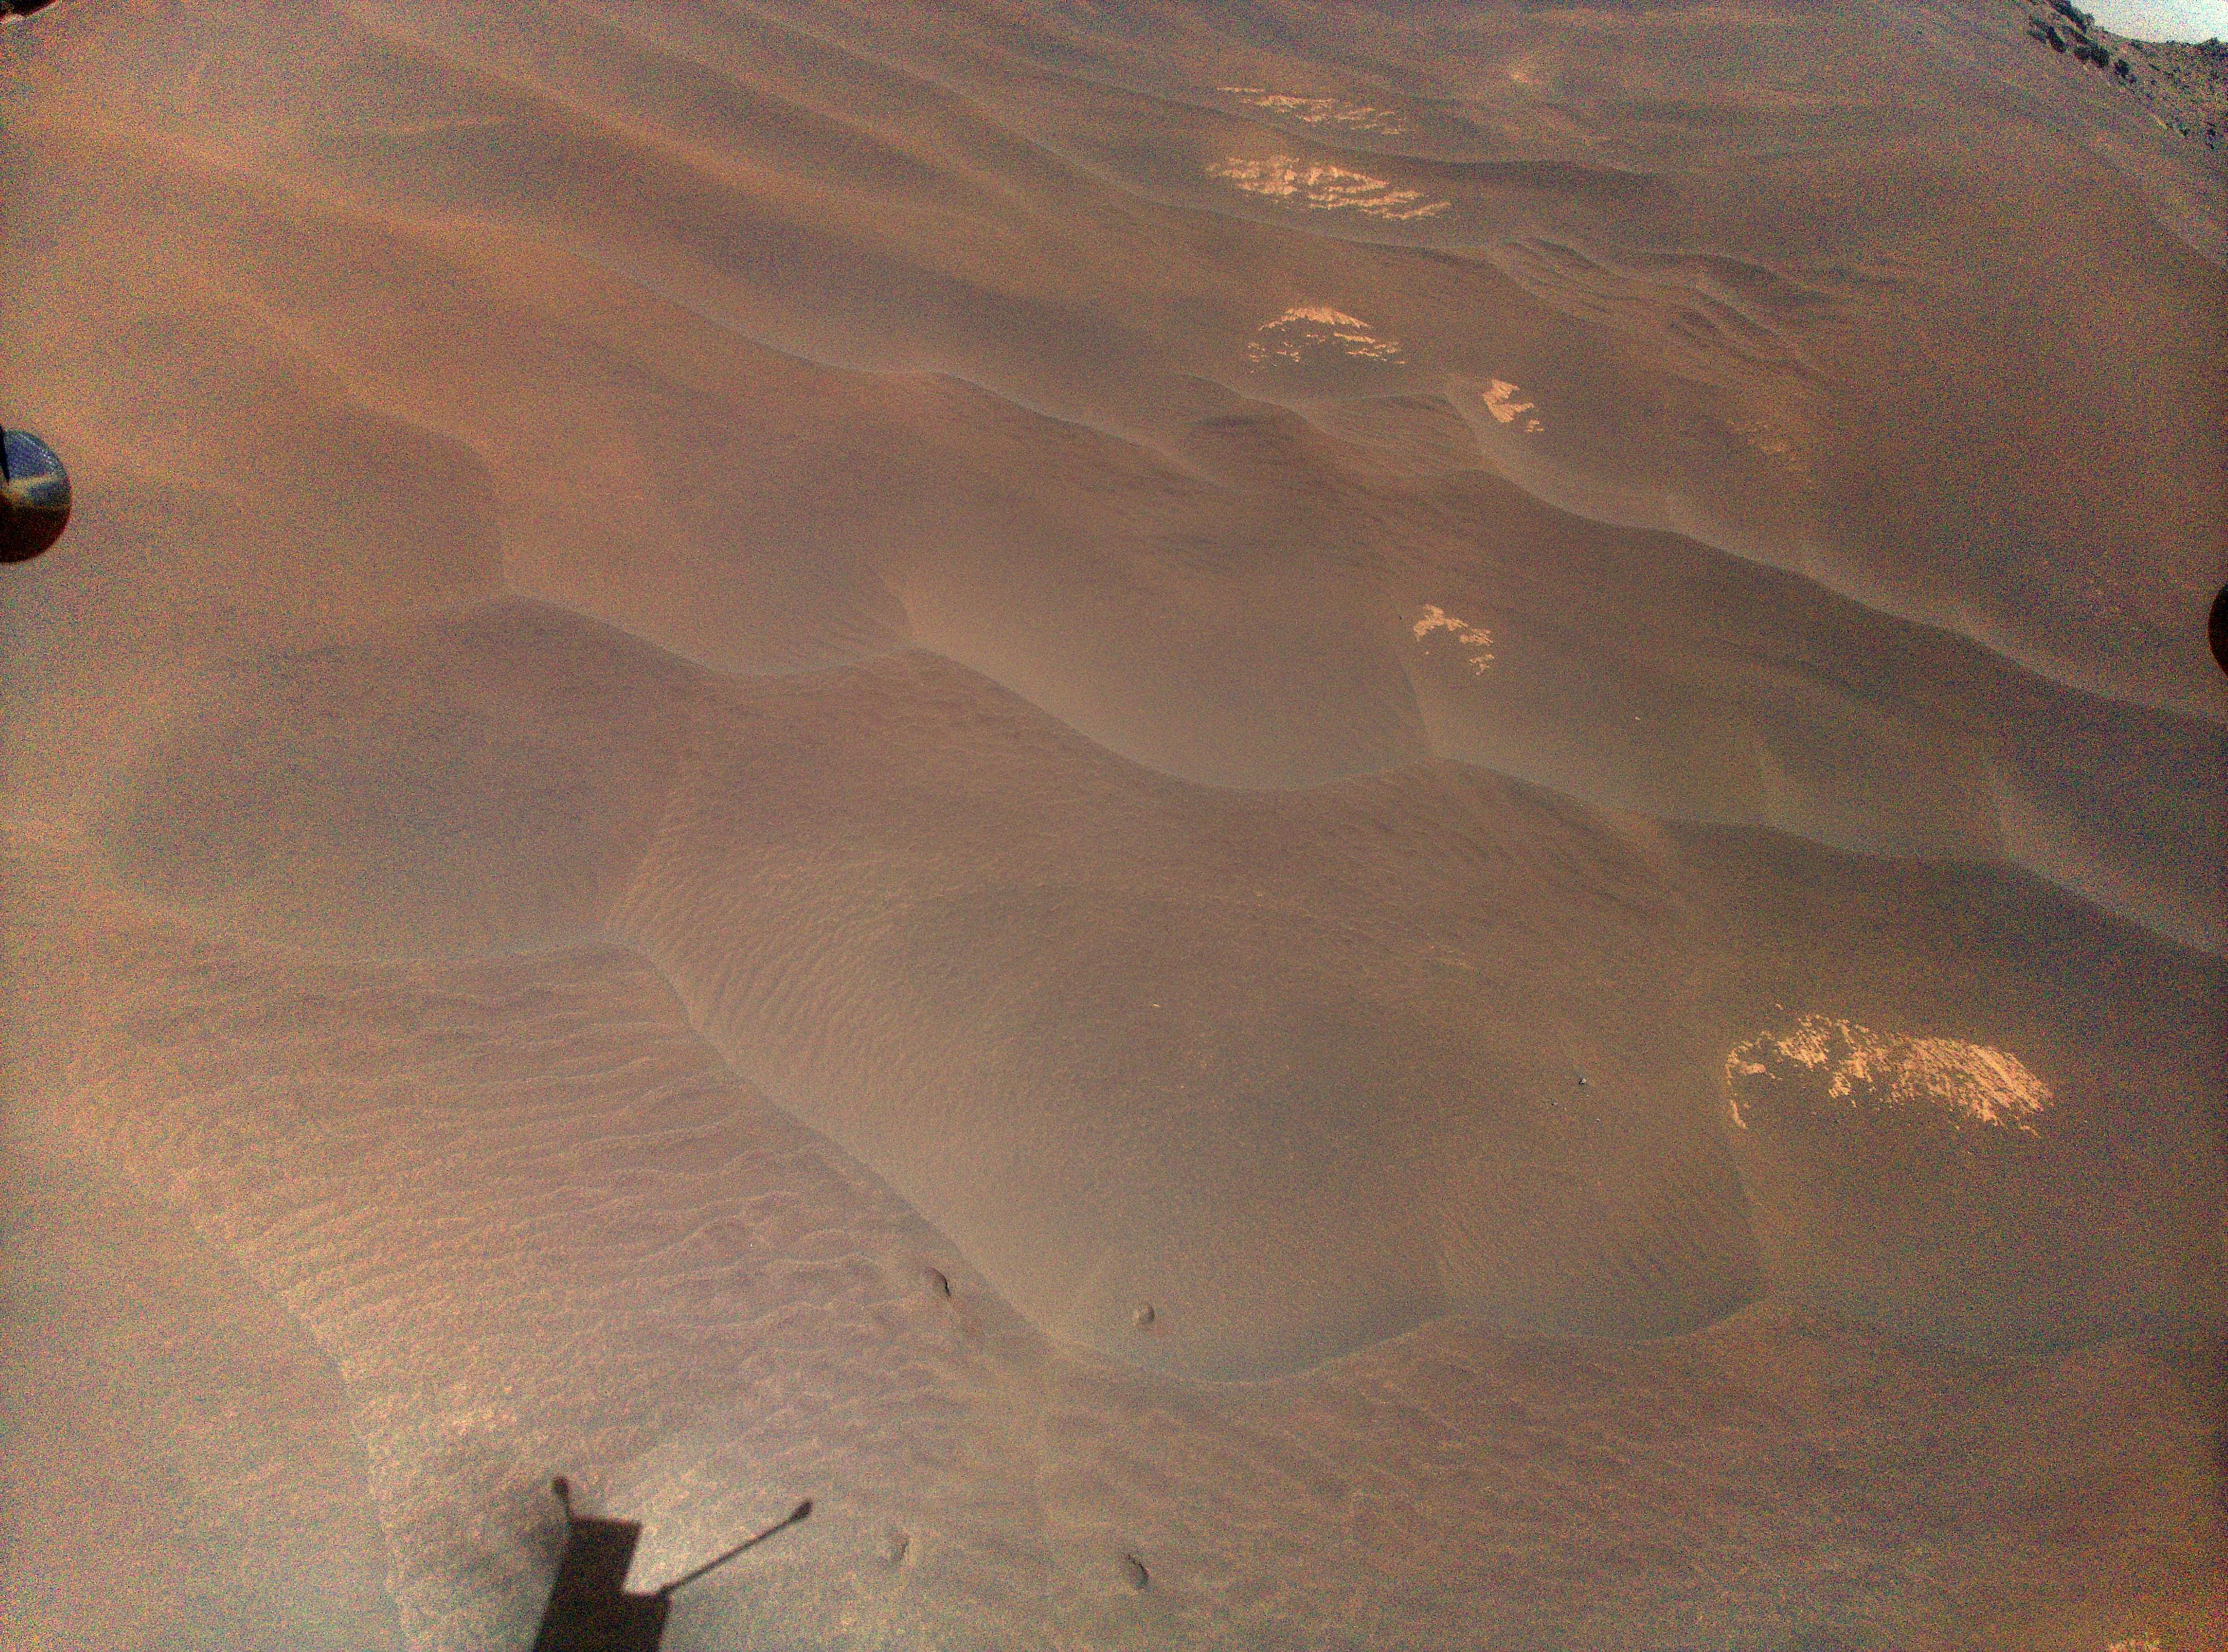

Ingenuity Views Its Footprints on Flight 66

NASA’s Ingenuity Mars helicopter captured this view of its “footprints” during Flight 66 on Nov. 3, 2023. The helicopter was being repositioned to the spot where it will spend several weeks during Mars solar conjunction.

The Ingenuity Mars Helicopter was built by JPL, which also manages the project for NASA Headquarters. It is supported by NASA’s Science Mission Directorate. NASA’s Ames Research Center in California’s Silicon Valley and NASA’s Langley Research Center in Hampton, Virginia, provided significant flight performance analysis and technical assistance during Ingenuity’s development. AeroVironment Inc., Qualcomm, and SolAero also provided design assistance and major vehicle components. Lockheed Space designed and manufactured the Mars Helicopter Delivery System. JPL is managed for the agency by Caltech in Pasadena, California.

Credit: NASA/JPL-Caltech